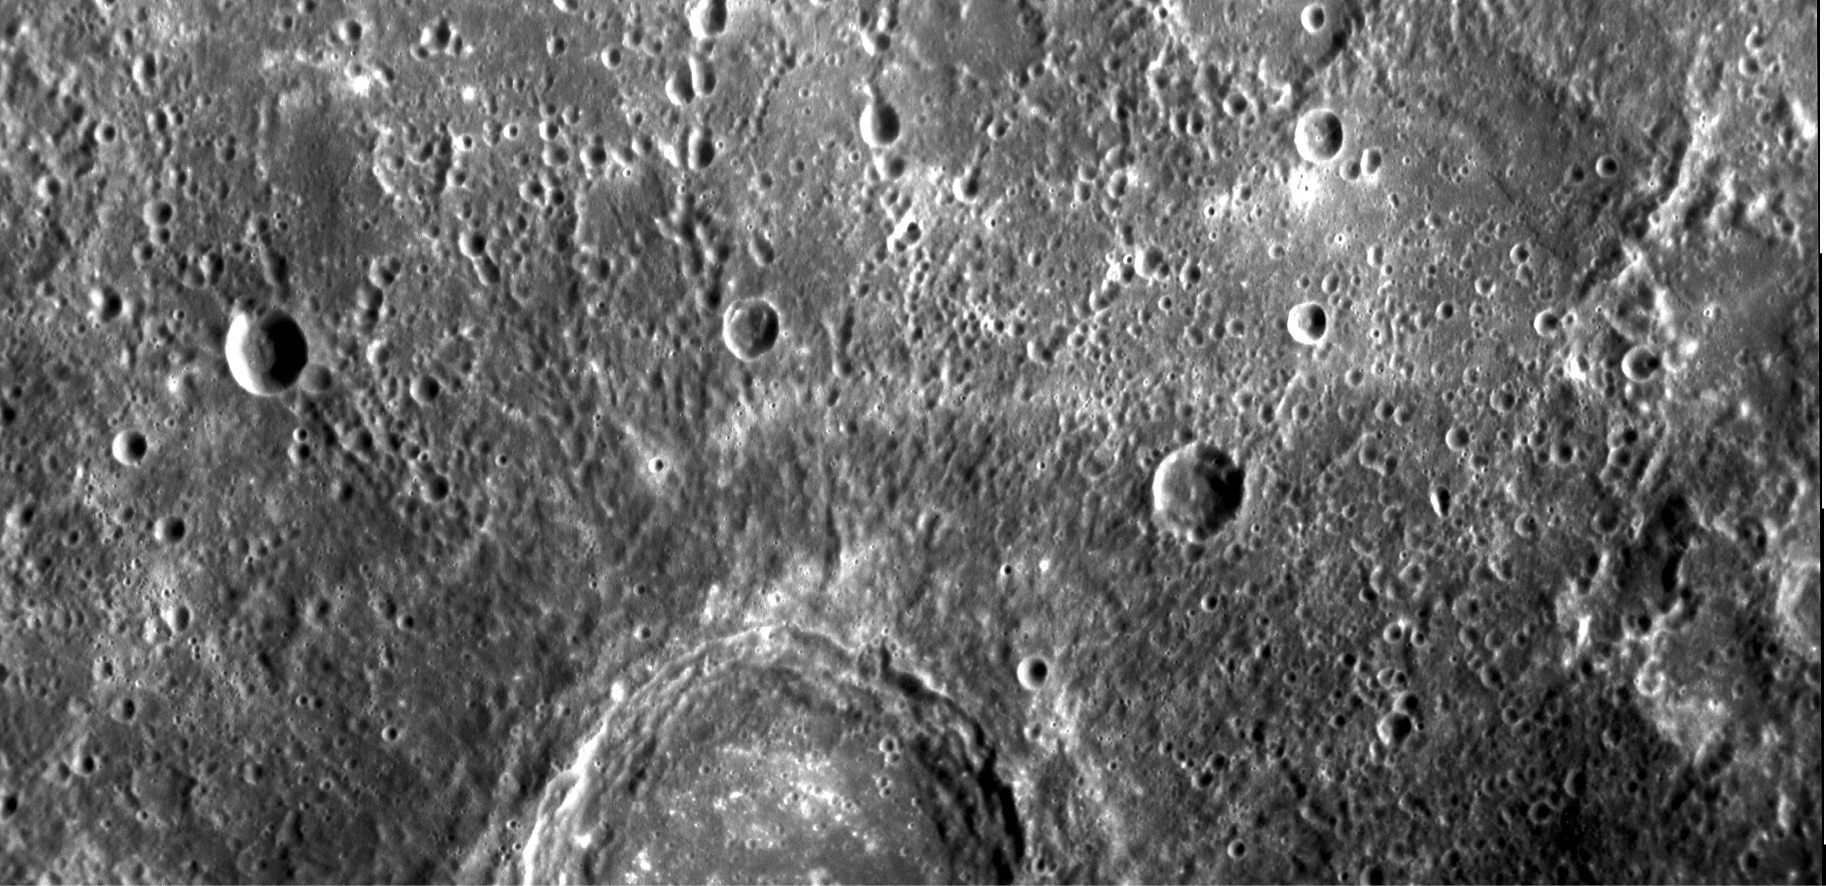

Mercury’s Complex Cratering History

On January 14, 2008, the MESSENGER spacecraft observed about half of the hemisphere not seen by Mariner 10. These images, mosaicked together by the MESSENGER team, were taken by the Narrow Angle Camera (NAC), part of the Mercury Dual Imaging System (MDIS) instrument, about 20 minutes after MESSENGER’s closest approach to Mercury (2:04 pm EST), when the spacecraft was at a distance of about 5,000 kilometers (about 3,100 miles). The image shows features as small as 400 meters (0.25 miles) in size and is about 370 kilometers (230 miles) across.

The image shows part of a large, fresh crater with secondary crater chains located near Mercury’s equator on the side of the planet newly imaged by MESSENGER. Large, flat-floored craters often have terraced rims from post-impact collapse of their newly formed walls. The hundreds of secondary impactors that are excavated from the planet’s surface by the incoming object create long, linear crater chains radial to the main crater. These chains, in addition to the rest of the ejecta blanket, create the complicated, hilly terrain surrounding the primary crater. By counting craters on the ejecta blanket that have formed since the impact event, the age of the crater can be estimated. This count can then be compared with a similar count for the crater floor to determine whether any material has partially filled the crater since its formation. With their large size and production of abundant secondary craters, these flat-floored craters both illuminate and confound the study of the geological history of Mercury.

Mission Elapsed Times (MET) of images: 108826040, 108826045

These images are from MESSENGER, a NASA Discovery mission to conduct the first orbital study of the innermost planet, Mercury. For information regarding the use of images, see the MESSENGER image use policy.

Credit: NASA/Johns Hopkins University Applied Physics Laboratory/Carnegie Institution of Washington